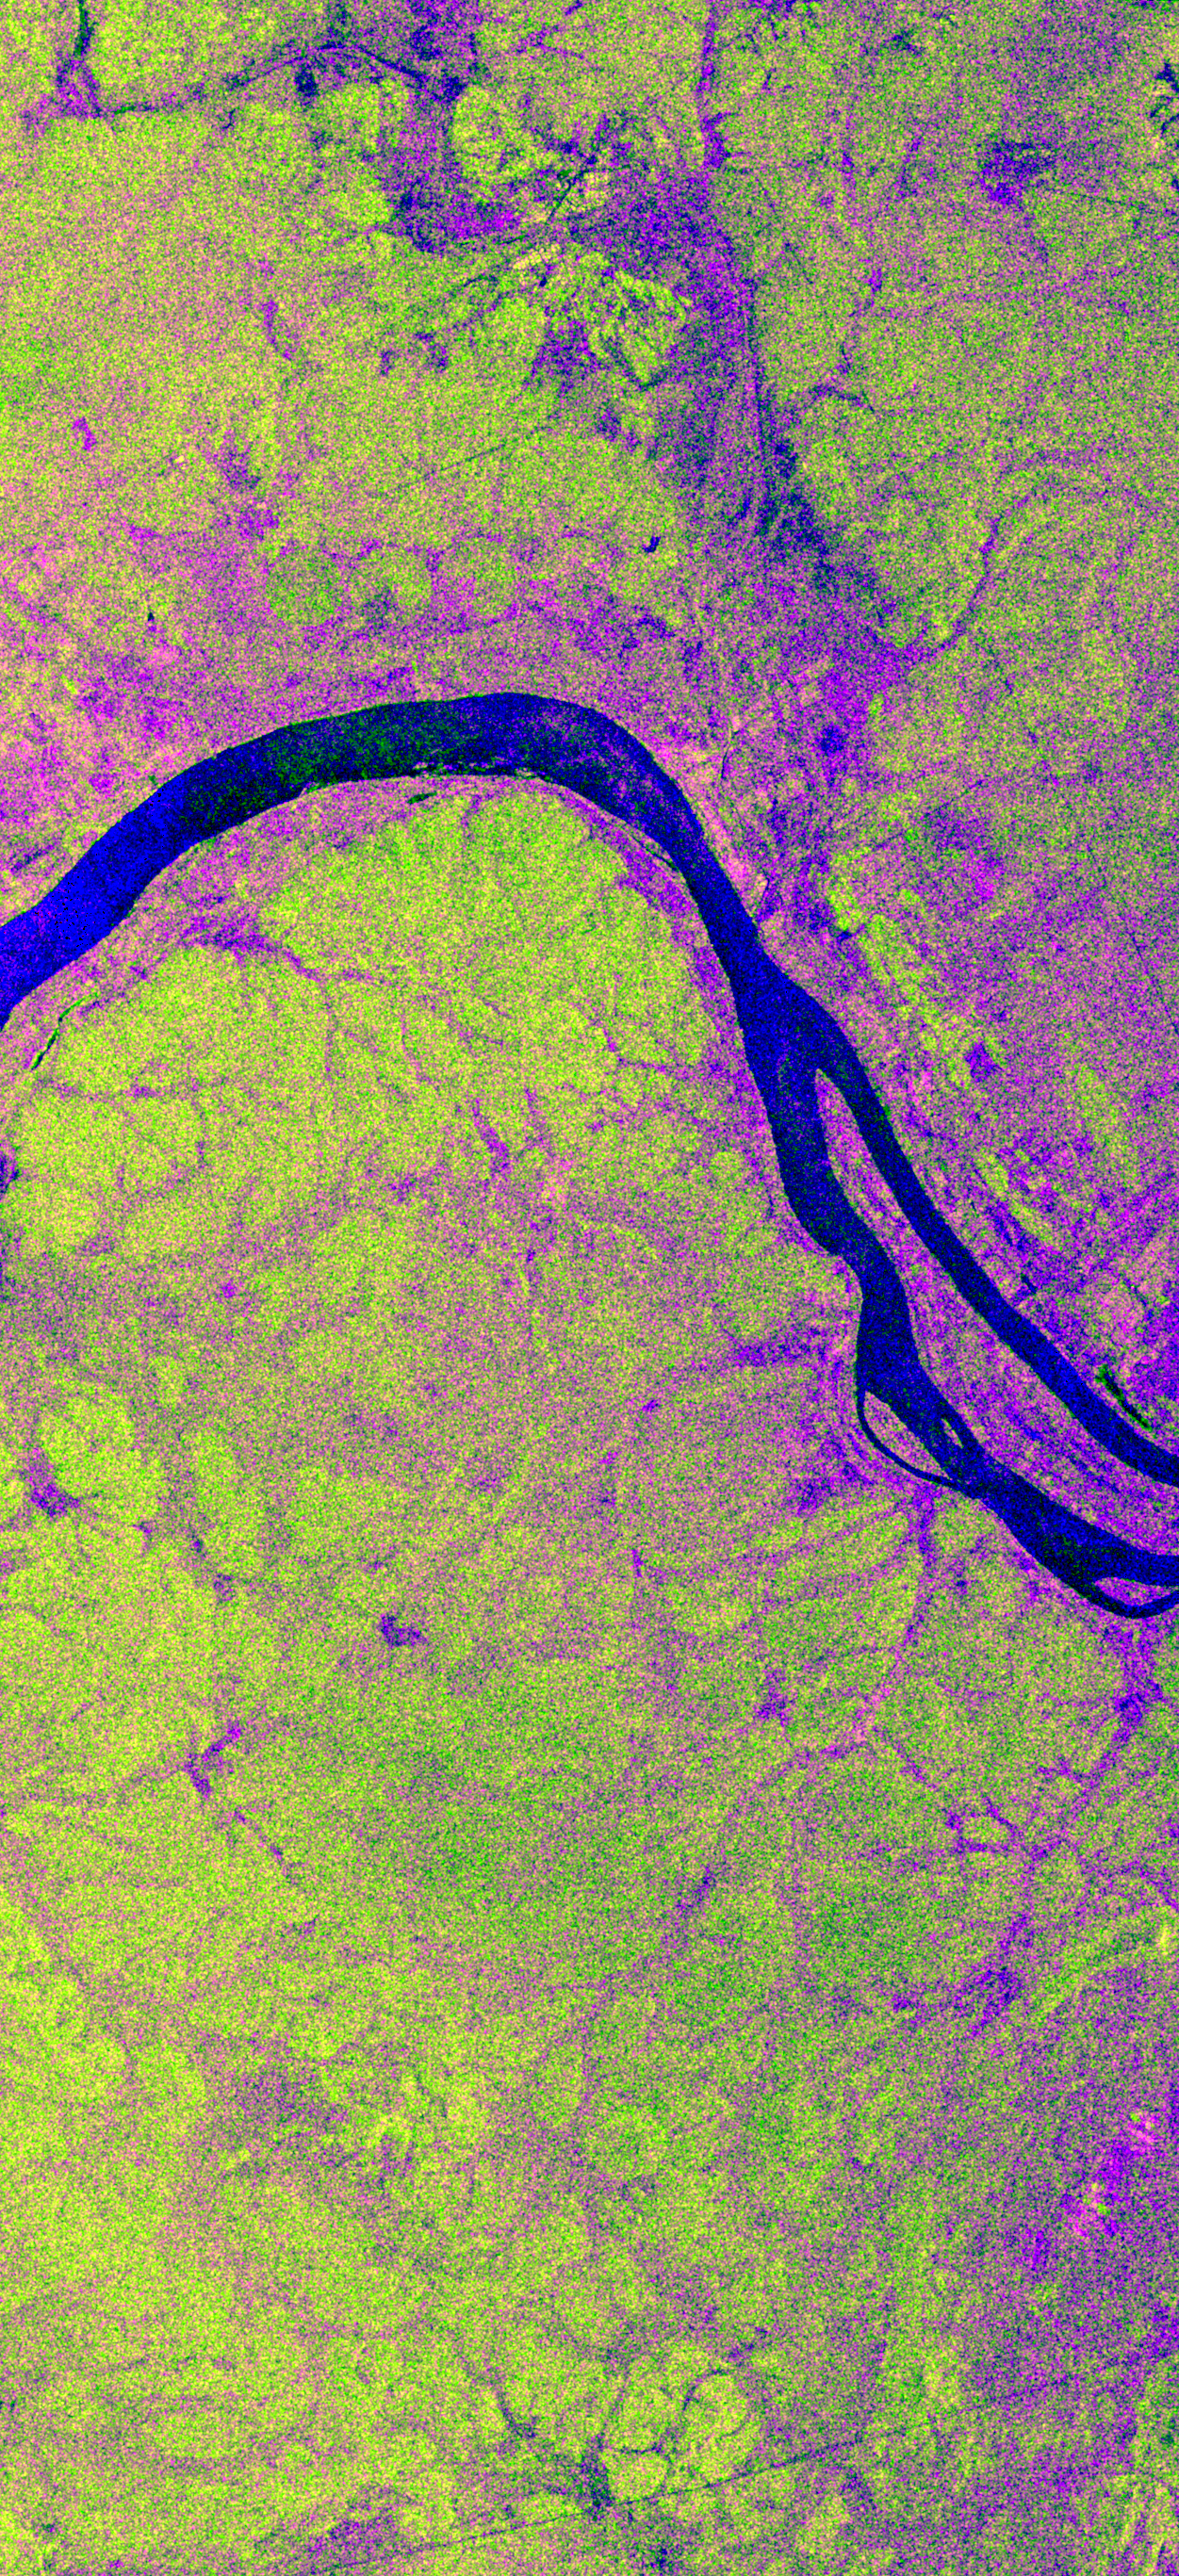

Space Radar Image of Bebedauro, Brazil, Seasonal

This is an X-band image showing seasonal changes at the hydrological test site of Bebedouro in Brazil. The image is centered at 9 degrees south latitude and 40.2 degrees west longitude. This image was acquired by the Spaceborne Imaging Radar-C and X-band Synthetic Aperture Radar (SIR-C/X-SAR) aboard the space shuttle Endeavour on April 10, 1994, during the first flight of the radar system, and on October 1, 1994, during the second mission. The swath width is approximately 16.5 kilometers (10.5 miles) wide. The image channels have the following color assignments: red represents data acquired on April 10; green represents data acquired on October 1; blue corresponds to the ratio of the two data sets.

Agriculture plays an important economic and social role in Brazil. One of the major problems related to Brazilian agriculture is estimating the size of planting areas and their productivity. Due to cloud cover and the rainy season, which occurs from November through April, optical and infrared Earth observations are seldom used to survey the region. An additional goal of monitoring this region is to watch the floodplains of rivers like Rio Sao Francisco in order to determine suitable locations for additional agricultural fields. This area belongs to the semi-arid northeastern region of Brazil, where estimates have suggested that about 10 times more land could be used for agriculture, including some locations which could be used for irrigation projects. Monitoring of soil moisture during the important summer crop season is of high priority for the future development and productivity of this region. In April the area was covered with vegetation because of the moisture of the soil and only small differences could be seen in X-band data. In October the run-off channels of this hilly region stand out quite clearly because the greenish areas indicated much less soil moisture and water content in plants.

Spaceborne Imaging Radar-C and X-band Synthetic Aperture Radar (SIR-C/X-SAR) is part of NASA’s Mission to Planet Earth. The radars illuminate Earth with microwaves, allowing detailed observations at any time, regardless of weather or sunlight conditions. SIR-C/X-SAR uses three microwave wavelengths: L-band (24 cm), C-band (6 cm) and X-band (3 cm). The multi-frequency data will be used by the international scientific community to better understand the global environment and how it is changing. The SIR-C/X-SAR data, complemented by aircraft and ground studies, will give scientists clearer insights into those environmental changes which are caused by nature and those changes which are induced by human activity.

SIR-C was developed by NASA’s Jet Propulsion Laboratory. X-SAR was developed by the Dornier and Alenia Spazio companies for the German space agency, Deutsche Agentur fuer Raumfahrtangelegenheiten (DARA), and the Italian space agency, Agenzia Spaziale Italiana (ASI), with the Deutsche Forschungsanstalt fuer Luft und Raumfahrt e.V. (DLR), the major partner in science, operations and data processing of X-SAR.

Credit: NASA/JPL